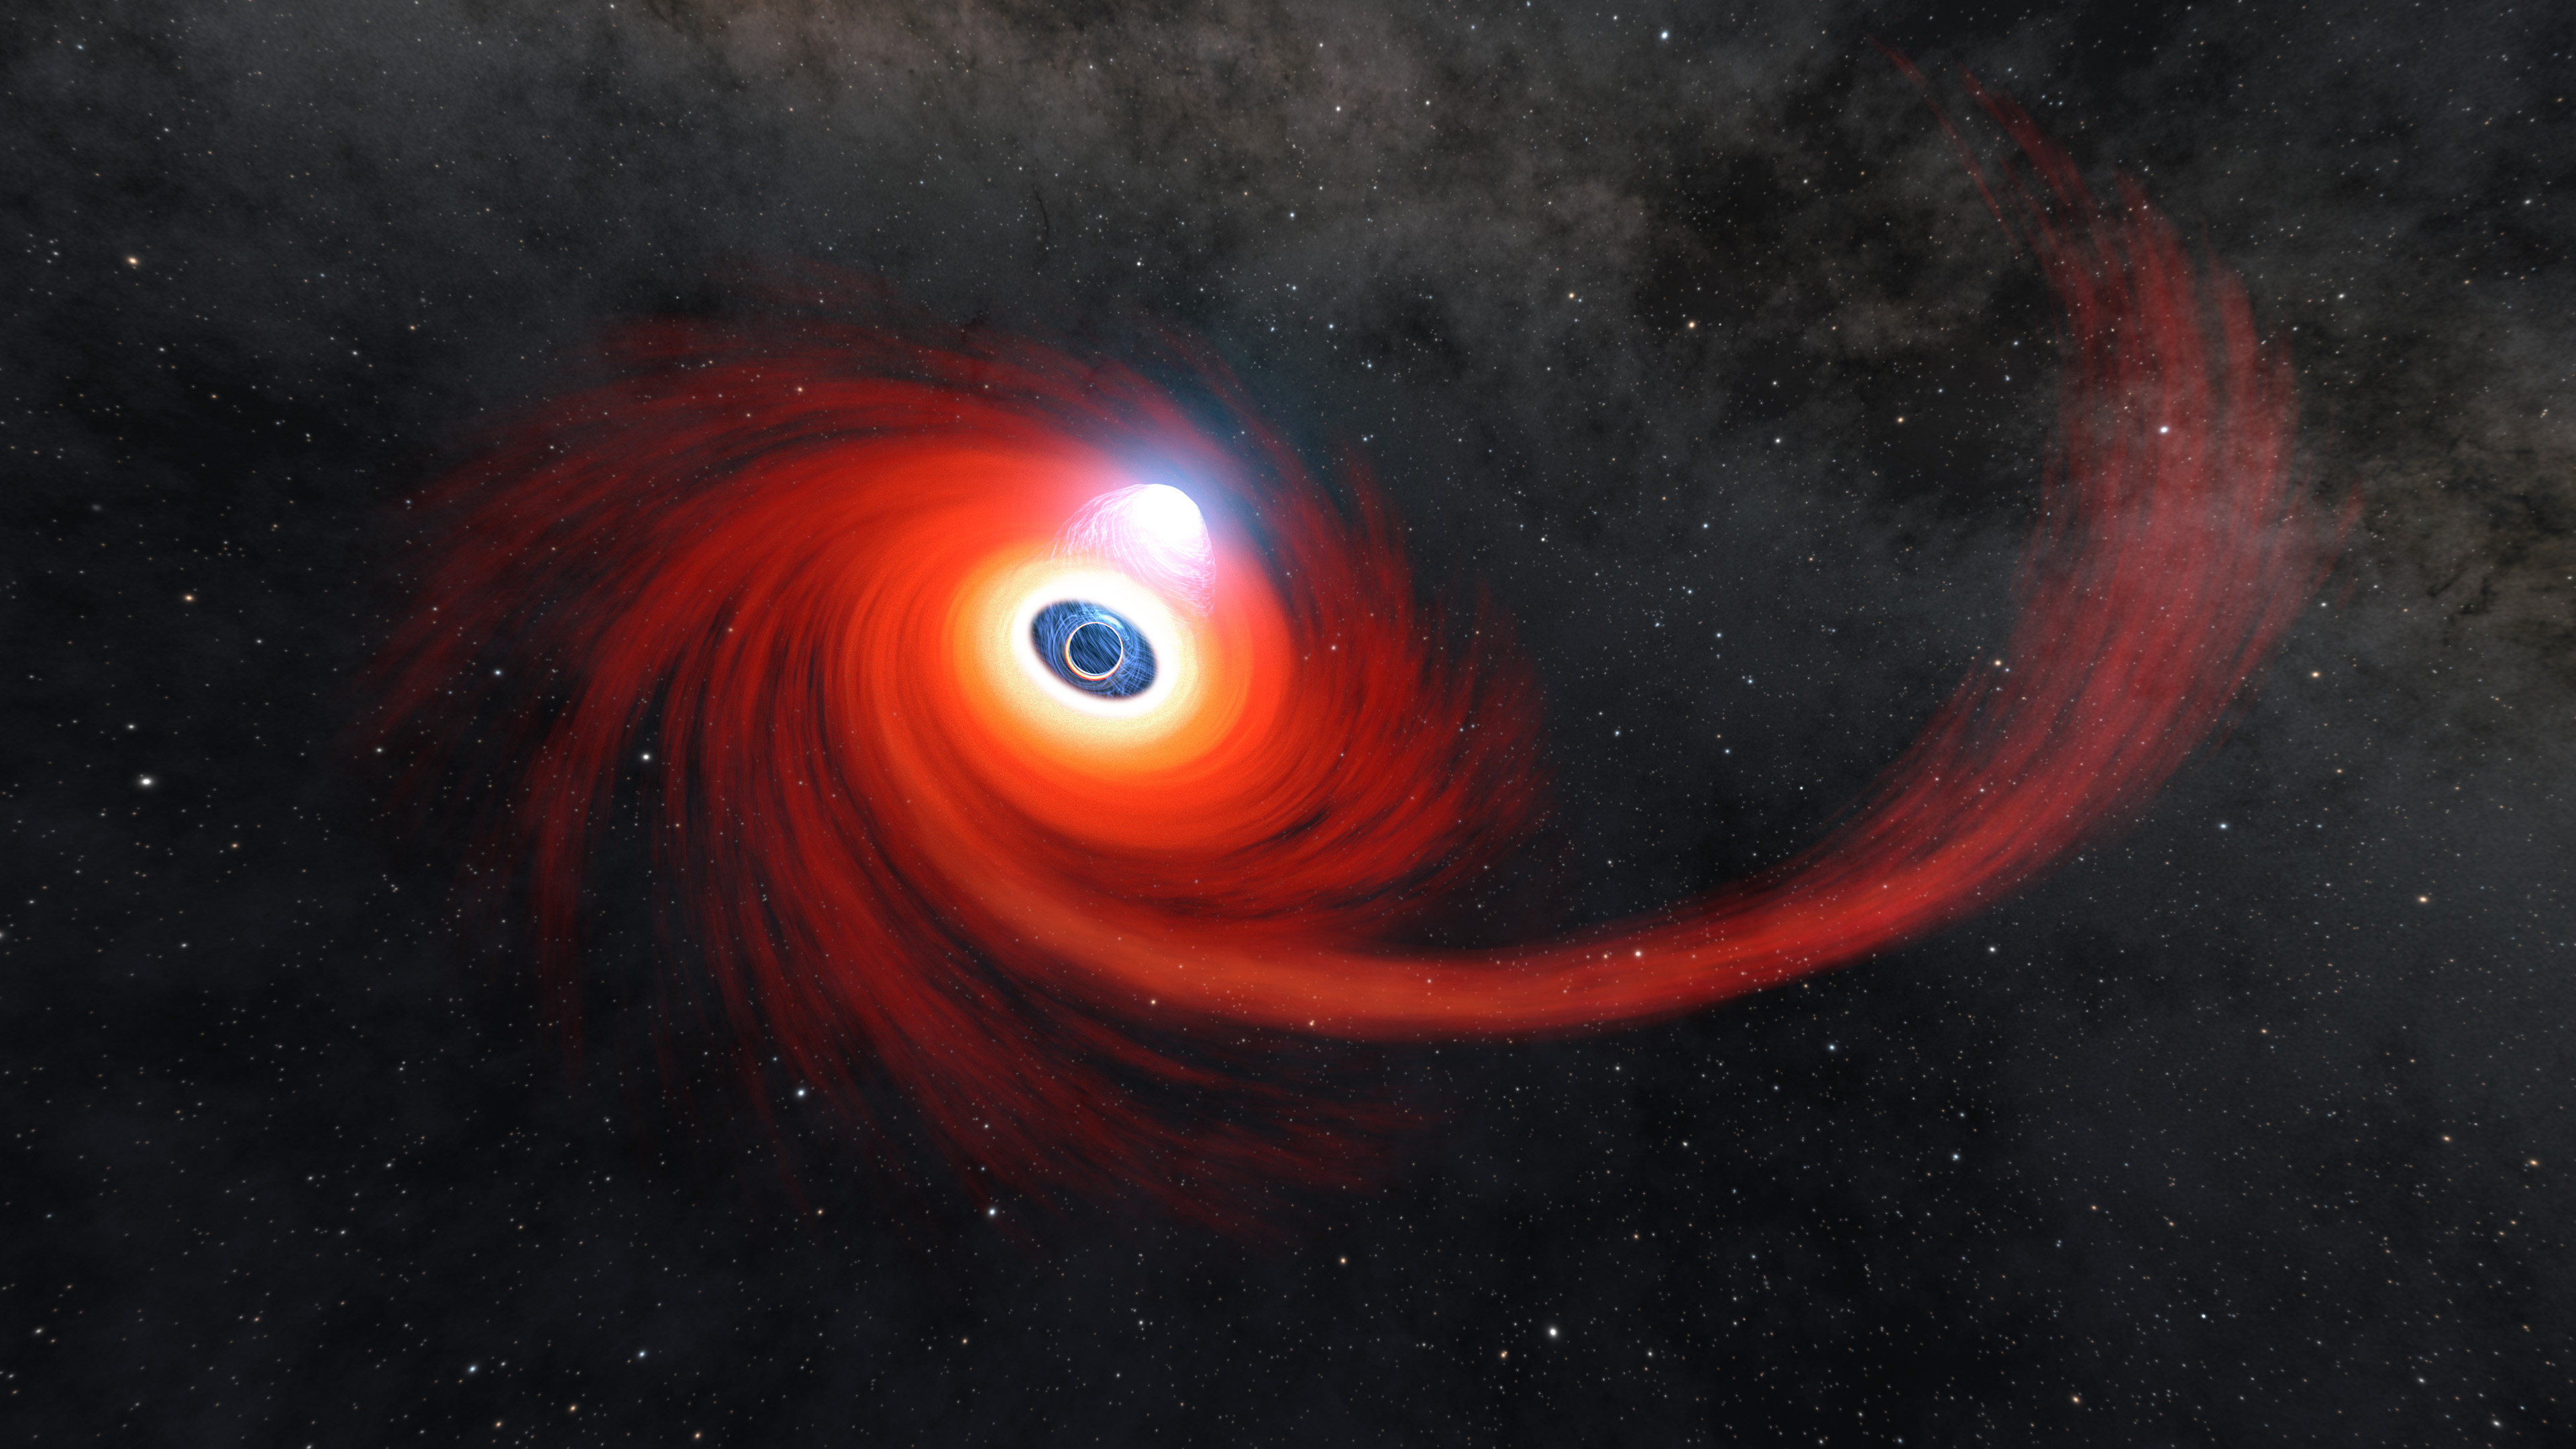

A Black Hole Destroys a Star (Illustration)

A disk of hot gas swirls around a black hole in this illustration. Some of the gas came from a star that was pulled apart by the black hole, forming the long stream of hot gas on the right, feeding into the disk. These events are formally known as tidal disruption events, or TDEs. It can take just a matter or weeks or months from the destruction of the star to the formation of the disk. The gas gets hotter the closer it gets to the black hole, but the hottest material can be found above the black hole. This hottest material is cloud of plasma (gas atoms with their electrons stripped away) known as a corona.

Most TDEs that result in the formation of a corona also produce jets of material that spew into space away from the black hole at its poles. A TDE called AT2021ehb is the first confirmed example of a corona forming without jets in a tidal disruption event. The observation of AT2021ehb makes it possible for scientists to study the formation of jets and coronae separately.

Credit: NASA/JPL-Caltech